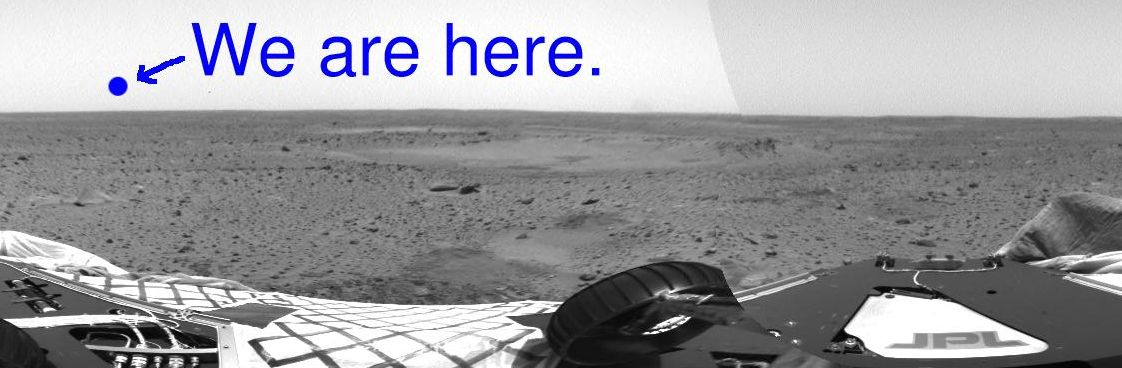

Location of Spirit’s Home

This image shows where Earth would set on the martian horizon from the perspective of the Mars Exploration Rover Spirit if it were facing northwest atop its lander at Gusev Crater. Earth cannot be seen in this image, but engineers have mapped its location. This image mosaic was taken by the hazard-identification camera onboard Spirit.

Credit: NASA/JPL